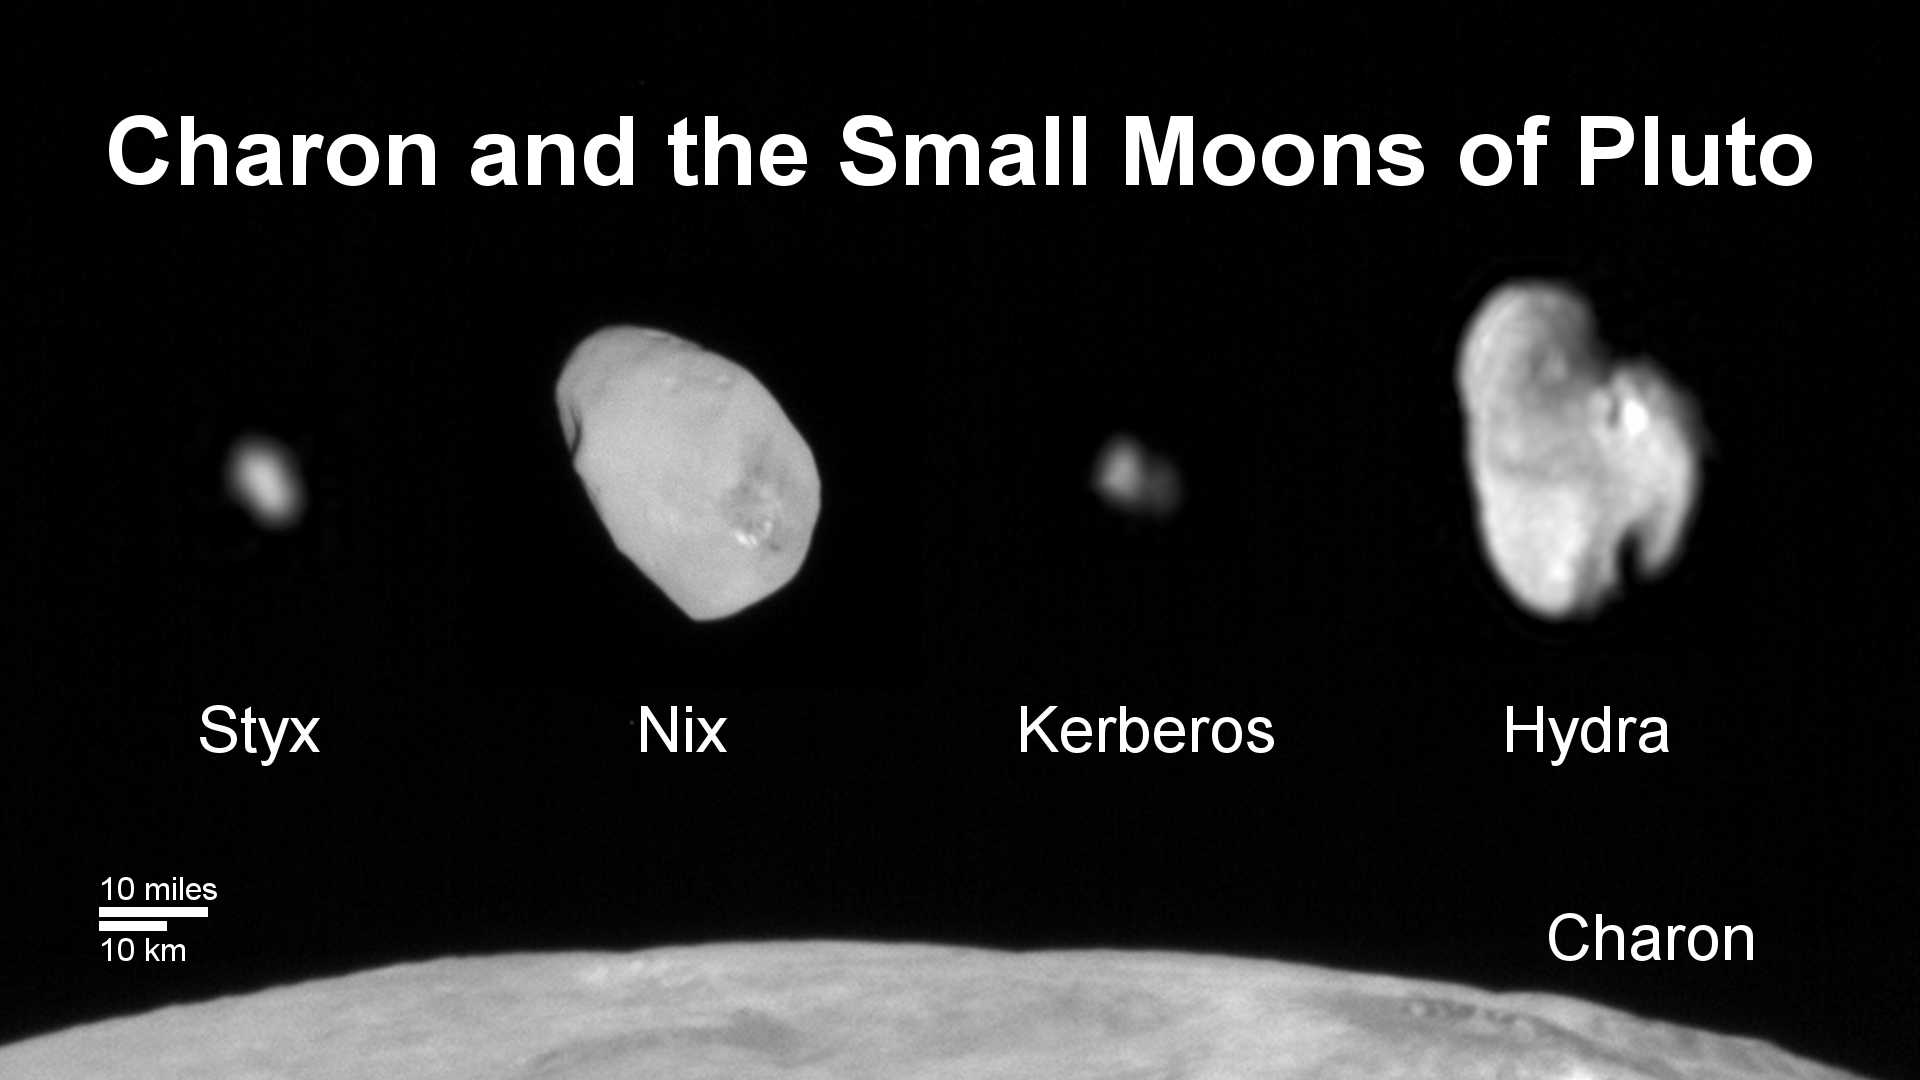

Family Portrait of Pluto’s Moons

This composite image shows a sliver of Pluto’s large moon, Charon, and all four of Pluto’s small moons, as resolved by the Long Range Reconnaissance Imager (LORRI) on the New Horizons spacecraft. All the moons are displayed with a common intensity stretch and spatial scale (see scale bar). Charon is by far the largest of Pluto’s moons, with a diameter of 751 miles (1,212 kilometers). Nix and Hydra have comparable sizes, approximately 25 miles (40 kilometers) across in their longest dimension above. Kerberos and Styx are much smaller and have comparable sizes, roughly 6-7 miles (10-12 kilometers) across in their longest dimension. All four small moons have highly elongated shapes, a characteristic thought to be typical of small bodies in the Kuiper Belt.

The Johns Hopkins University Applied Physics Laboratory in Laurel, Maryland, designed, built, and operates the New Horizons spacecraft, and manages the mission for NASA’s Science Mission Directorate. The Southwest Research Institute, based in San Antonio, leads the science team, payload operations and encounter science planning. New Horizons is part of the New Frontiers Program managed by NASA’s Marshall Space Flight Center in Huntsville, Alabama.

Credit: NASA/Johns Hopkins University Applied Physics Laboratory/Southwest Research Institute